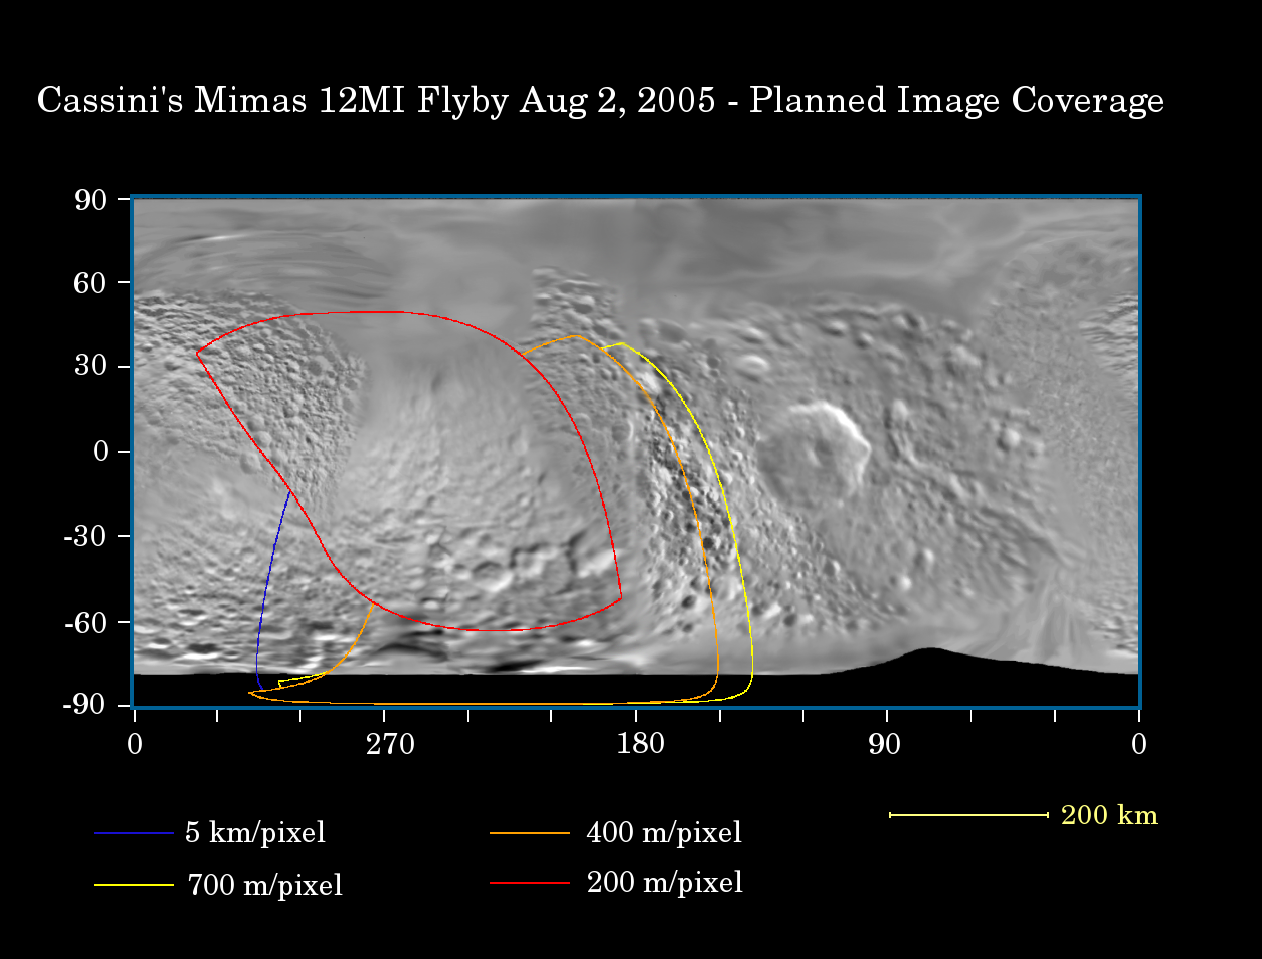

Mimas: Closer Than Ever Before

This map of the surface of Saturn’s moon Mimas illustrates the regions that were imaged by Cassini during the spacecraft’s flyby of the moon on Aug. 2, 2005. At closest approach, the spacecraft passed within approximately 62,900 kilometers (39,300 miles) above the moon’s surface. Mimas is 398 kilometers (247 miles) across.

The colored lines delineate the regions that were imaged at differing resolutions. The closest images were obtained near closest approach. Mimas has never been imaged this closely before.

The flyby provided the best views yet of the south pole of Mimas and some of its northern latitudes, as well as distant views of the giant crater Hershel, near the terminator (the boundary between day and night).

The highest resolution images show the trailing hemisphere of Mimas, opposite Herschel. Several fracture systems have been seen in the region in NASA Voyager images, like Pelion Chasma and Tintagil Chasma. Images obtained from this Cassini encounter may help test whether these canyons, and others on Mimas’ surface, are related to the formation of Herschel. Craters seen on this pass are named after prominent characters in the King Arthur legend: Arthur, Merlin, Uther, Modred and Morgan.

The Cassini-Huygens mission is a cooperative project of NASA, the European Space Agency and the Italian Space Agency. The Jet Propulsion Laboratory, a division of the California Institute of Technology in Pasadena, manages the mission for NASA’s Science Mission Directorate, Washington, D.C. The Cassini orbiter and its two onboard cameras were designed, developed and assembled at JPL. The imaging team is based at the Space Science Institute, Boulder, Colo.

Credit: NASA/JPL/Space Science Institute